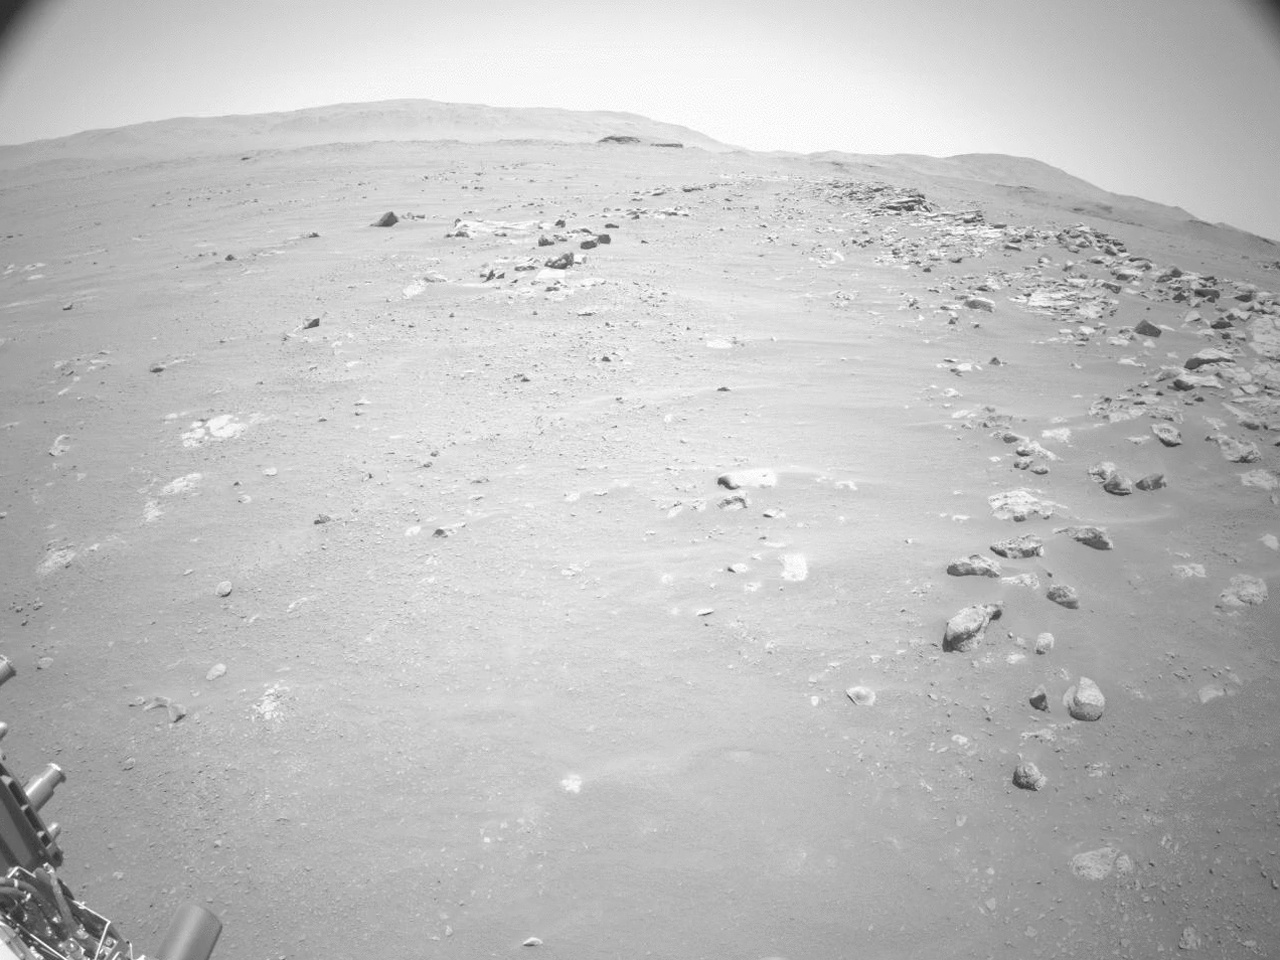

Perseverance’s Sol 200 Auto-Nav Drive

This video shows NASA’s Perseverance Mars rover using its auto-navigation, or AutoNav, technology to drive 548 feet (167 meters) on Sept. 12, 2021, the 200th Martian day, or sol, of the mission. AutoNav allows the rover to autonomously re-plan its route around rocks or other obstacles on its way to a pre-established destination. The video was taken by the rover’s navigation cameras; they are capable of color, but black-and-white images are better for navigation. The video has been sped up by roughly 200 times with roughly 30 seconds between frames.

In total, the rover drove 574 feet (175 meters). The first 26 feet (8 meters) were based on commands sent up earlier by rover drivers, allowing Perseverance to build a 3D map of the terrain under and around it. This map allows the AutoNav function to assess the safety of available paths at the rover’s location; engineers call this “crawling on to the map.”

Once AutoNav takes over, the rover autonomously chooses a path to reach the intended destination, continually imaging around itself to maintain a 98-foot-by-98-foot (30-meter-by-30-meter) map centered on the rover.

A key objective for Perseverance’s mission on Mars is astrobiology, including the search for signs of ancient microbial life. The rover will characterize the planet’s geology and past climate, pave the way for human exploration of the Red Planet, and be the first mission to collect and cache Martian rock and regolith (broken rock and dust).

Subsequent NASA missions, in cooperation with ESA (European Space Agency), would send spacecraft to Mars to collect these sealed samples from the surface and return them to Earth for in-depth analysis.

The Mars 2020 Perseverance mission is part of NASA’s Moon to Mars exploration approach, which includes Artemis missions to the Moon that will help prepare for human exploration of the Red Planet.

JPL, which is managed for NASA by Caltech in Pasadena, California, built and manages operations of the Perseverance rover.

Credit: NASA/JPL-Caltech